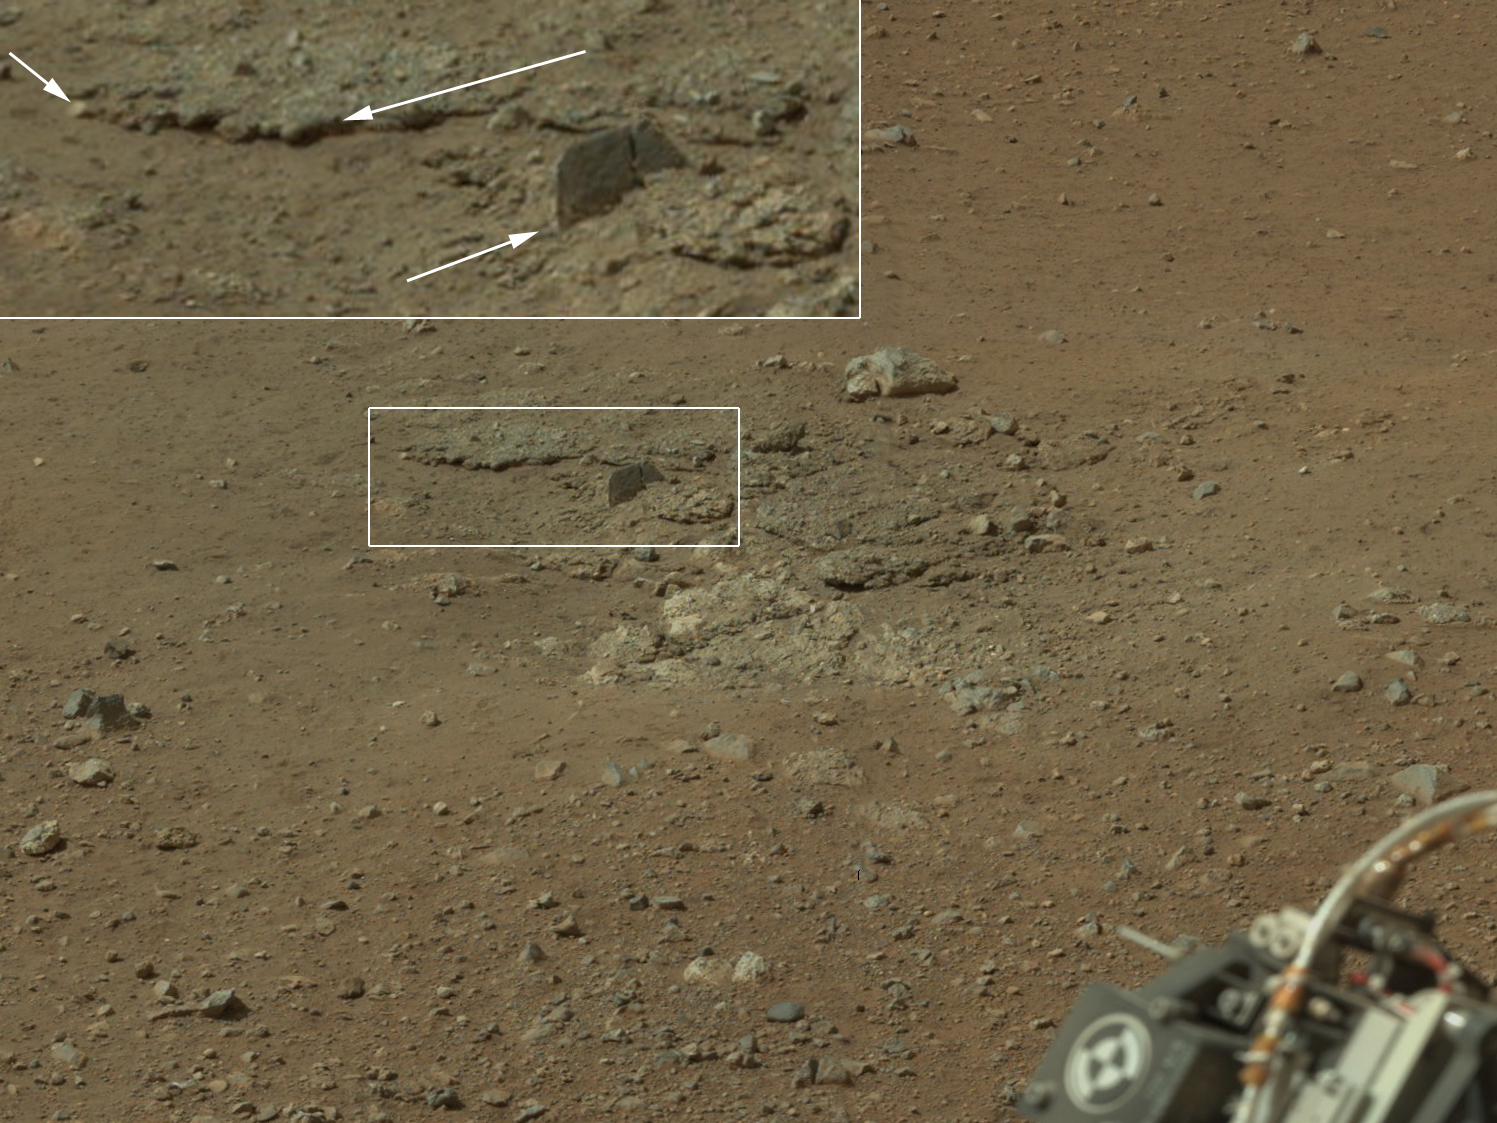

Exposed by Rocket Engine Blasts

Figure 1

This color image from NASA’s Curiosity rover shows an area excavated by the blast of the Mars Science Laboratory’s descent stage rocket engines. This is part of a larger, high-resolution color mosaic made from images obtained by Curiosity’s Mast Camera.

With the loose debris blasted away by the rockets, details of the underlying materials are clearly seen. Of particular note is a well-defined, topmost layer that contains fragments of rock embedded in a matix of finer material. Shown in the inset in the figure are pebbles up to 1.25 inches (about 3 centimeters) across (upper two arrows) and a larger clast 4 inches (11.5 centimeters) long protruding up by about 2 inches (10 centimeters) from the layer in which it is embedded. Clast-rich sedimentary layers can form in a number of ways. Their mechanisms of formation can be distinguished by the size, shape, surface textures and positioning with respect to each other of the fragments in the layers.

The images in this mosaic were acquired by the 34-millimeter Mastcam over about an hour of time on Aug. 8, 2012 PDT (Aug. 9, 2012 EDT), each at 1,200 by 1,200 pixels in size.

In the main version, the colors portrayed are unmodified from those returned by the camera. The view is what a cell phone or camcorder would record since the Mastcam takes color pictures in the exact same manner that consumer cameras acquire color images. The second version (Figure 1), shows the colors modified as if the scene were transported to Earth and illuminated by terrestrial sunlight. This processing, called “white balancing,” is useful for scientists to be able to recognize and distinguish rocks by color in more familiar lighting.

Credit: NASA/JPL-Caltech/MSSS